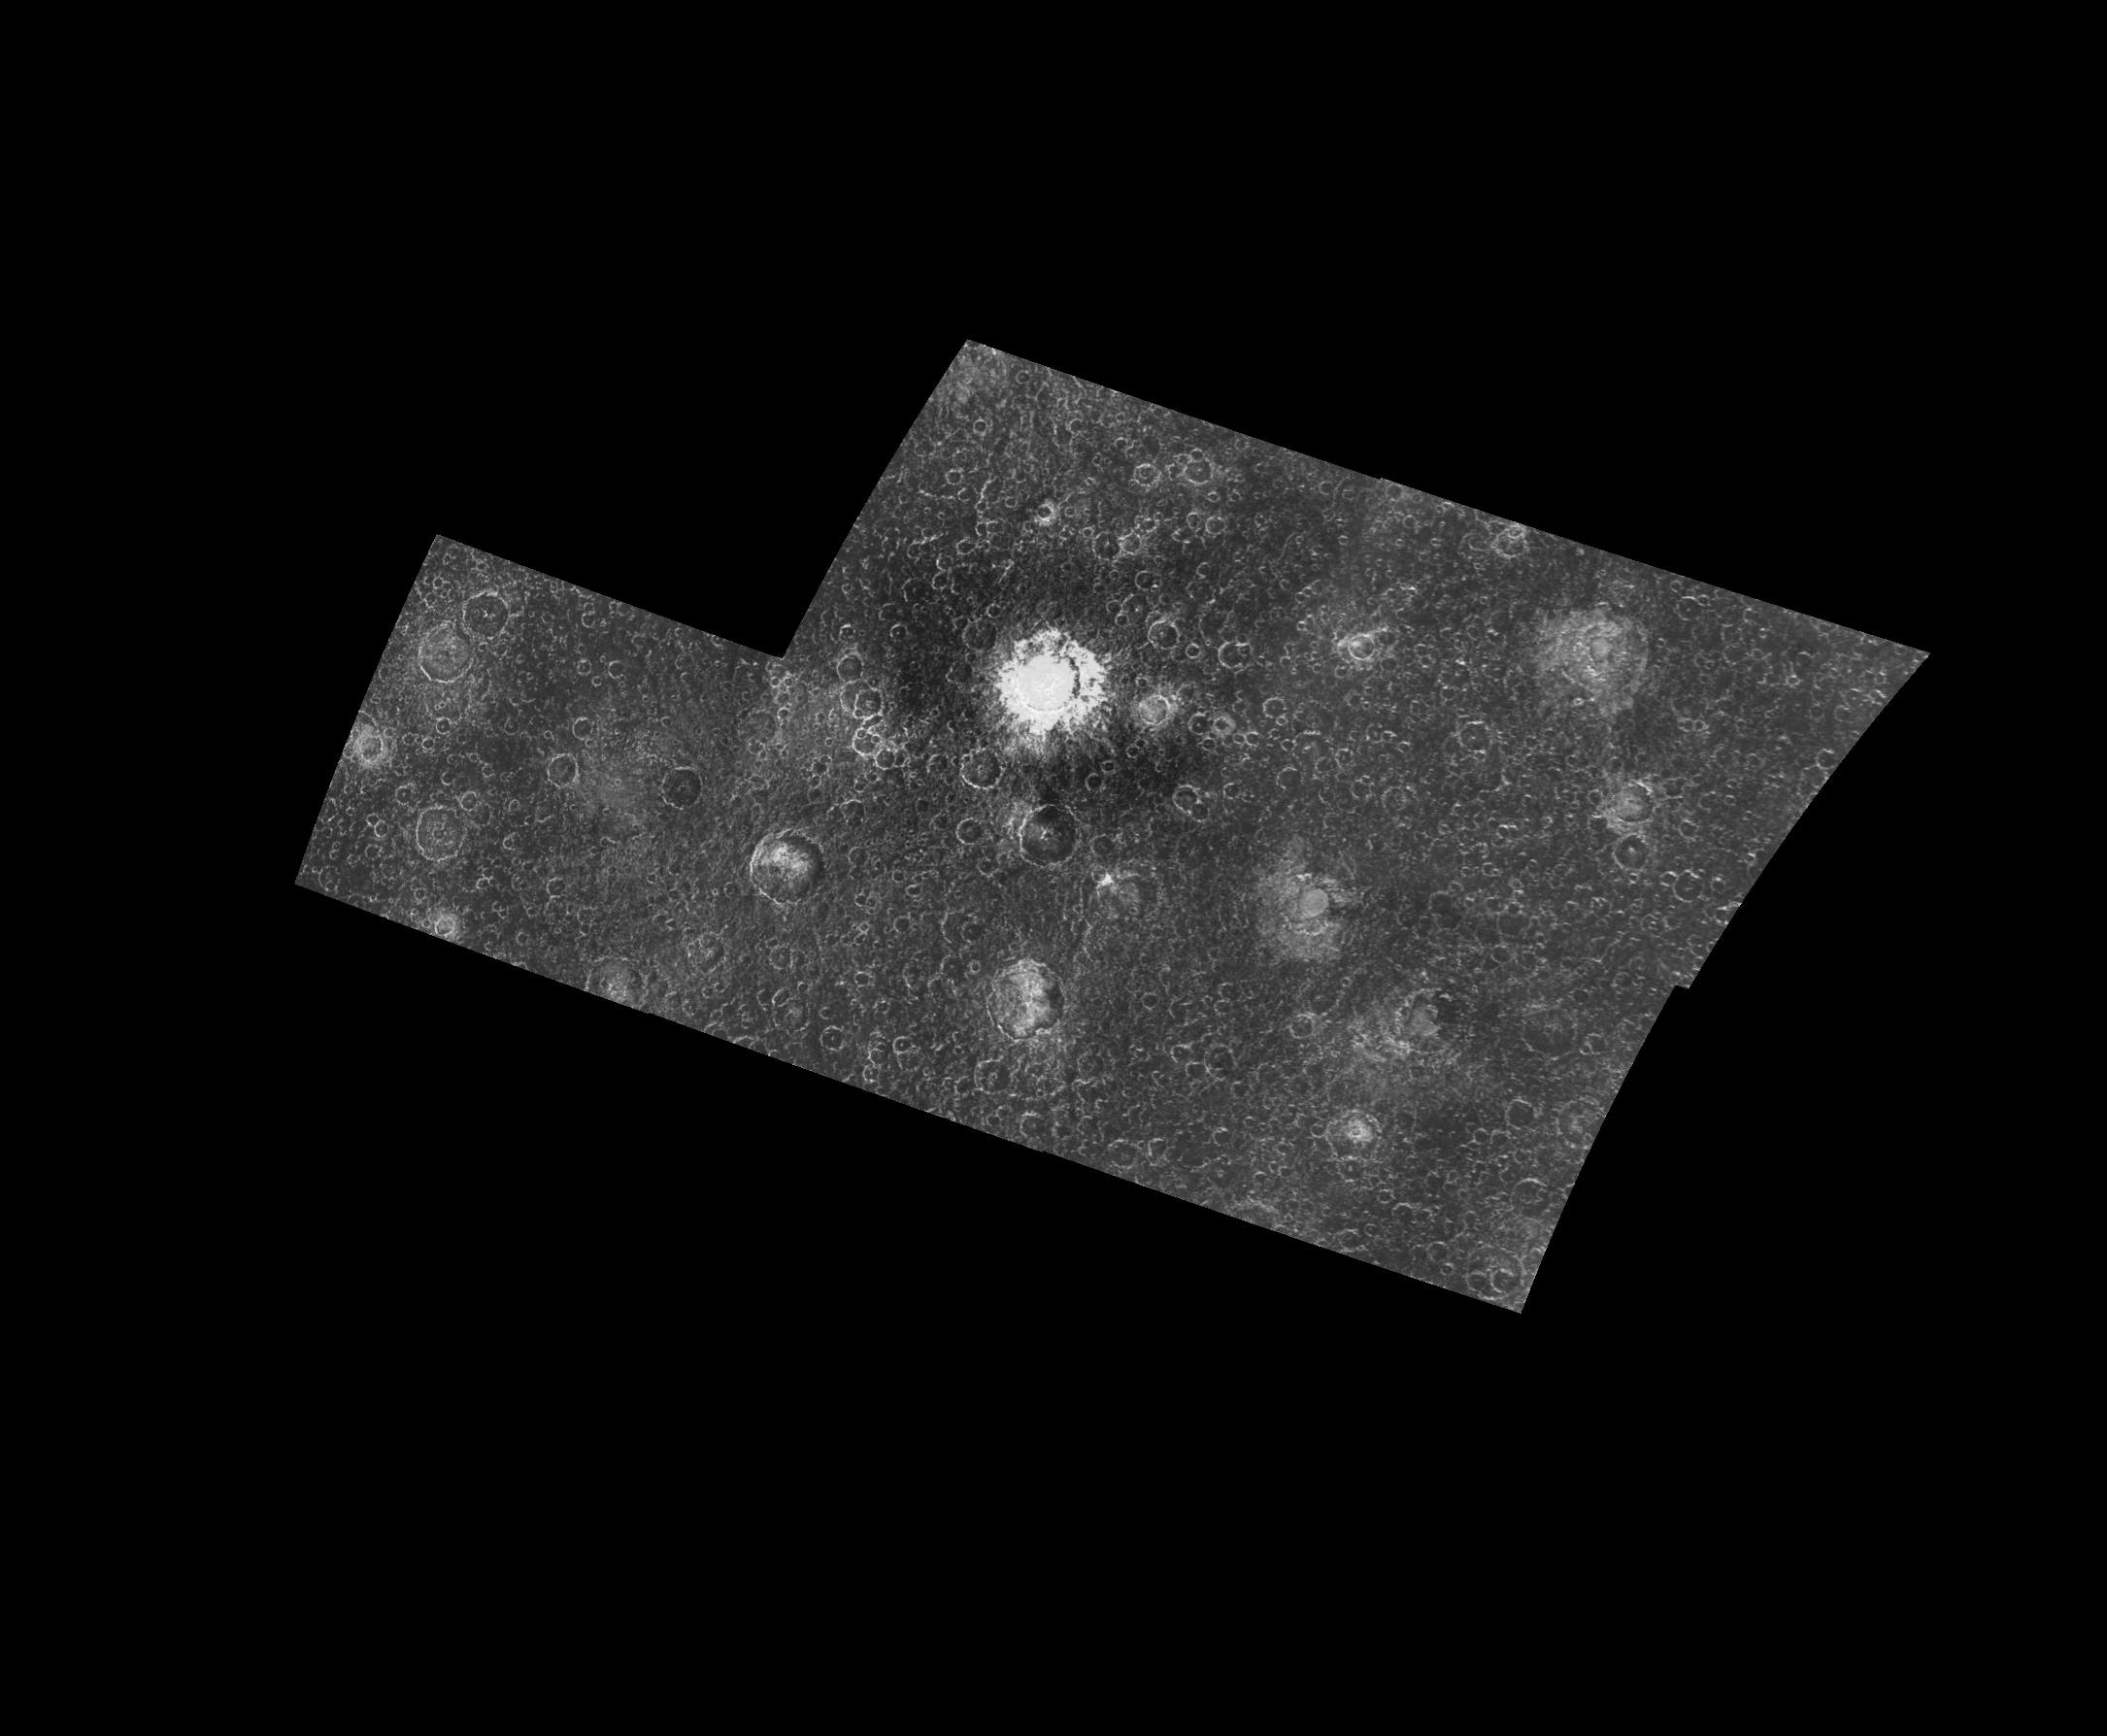

Moderate-resolution view of Callisto’s surface

This five-frame mosaic of the Jovian satellite Callisto shows a surface densely populated with impact craters. However, close inspection of this image reveals differences among the craters. For example, a few of the craters contain central dome-shaped features, while others contain depressions, or pits, within the crater floor. Scientists study differences among craters such as these to learn more about both the surface that was struck by an impactor, and the impactor itself.

These images were obtained by the Galileo spacecraft on its eighth orbit around Jupiter at a distance of 48,000 km from Callisto. The mosaic is centered at 31 S. latitude and 122 W. longitude, and covers an area approximately 700 kilometers (420 miles) by 900 kilometers (540 miles)– somewhat larger than Montana. The finest details that can be discerned in this picture are about 1.8 kilometers across (0.93 km/pixel).

The Jet Propulsion Laboratory, Pasadena, CA manages the mission for NASA’s Office of Space Science, Washington, DC.

Credit: NASA/JPL/ASU